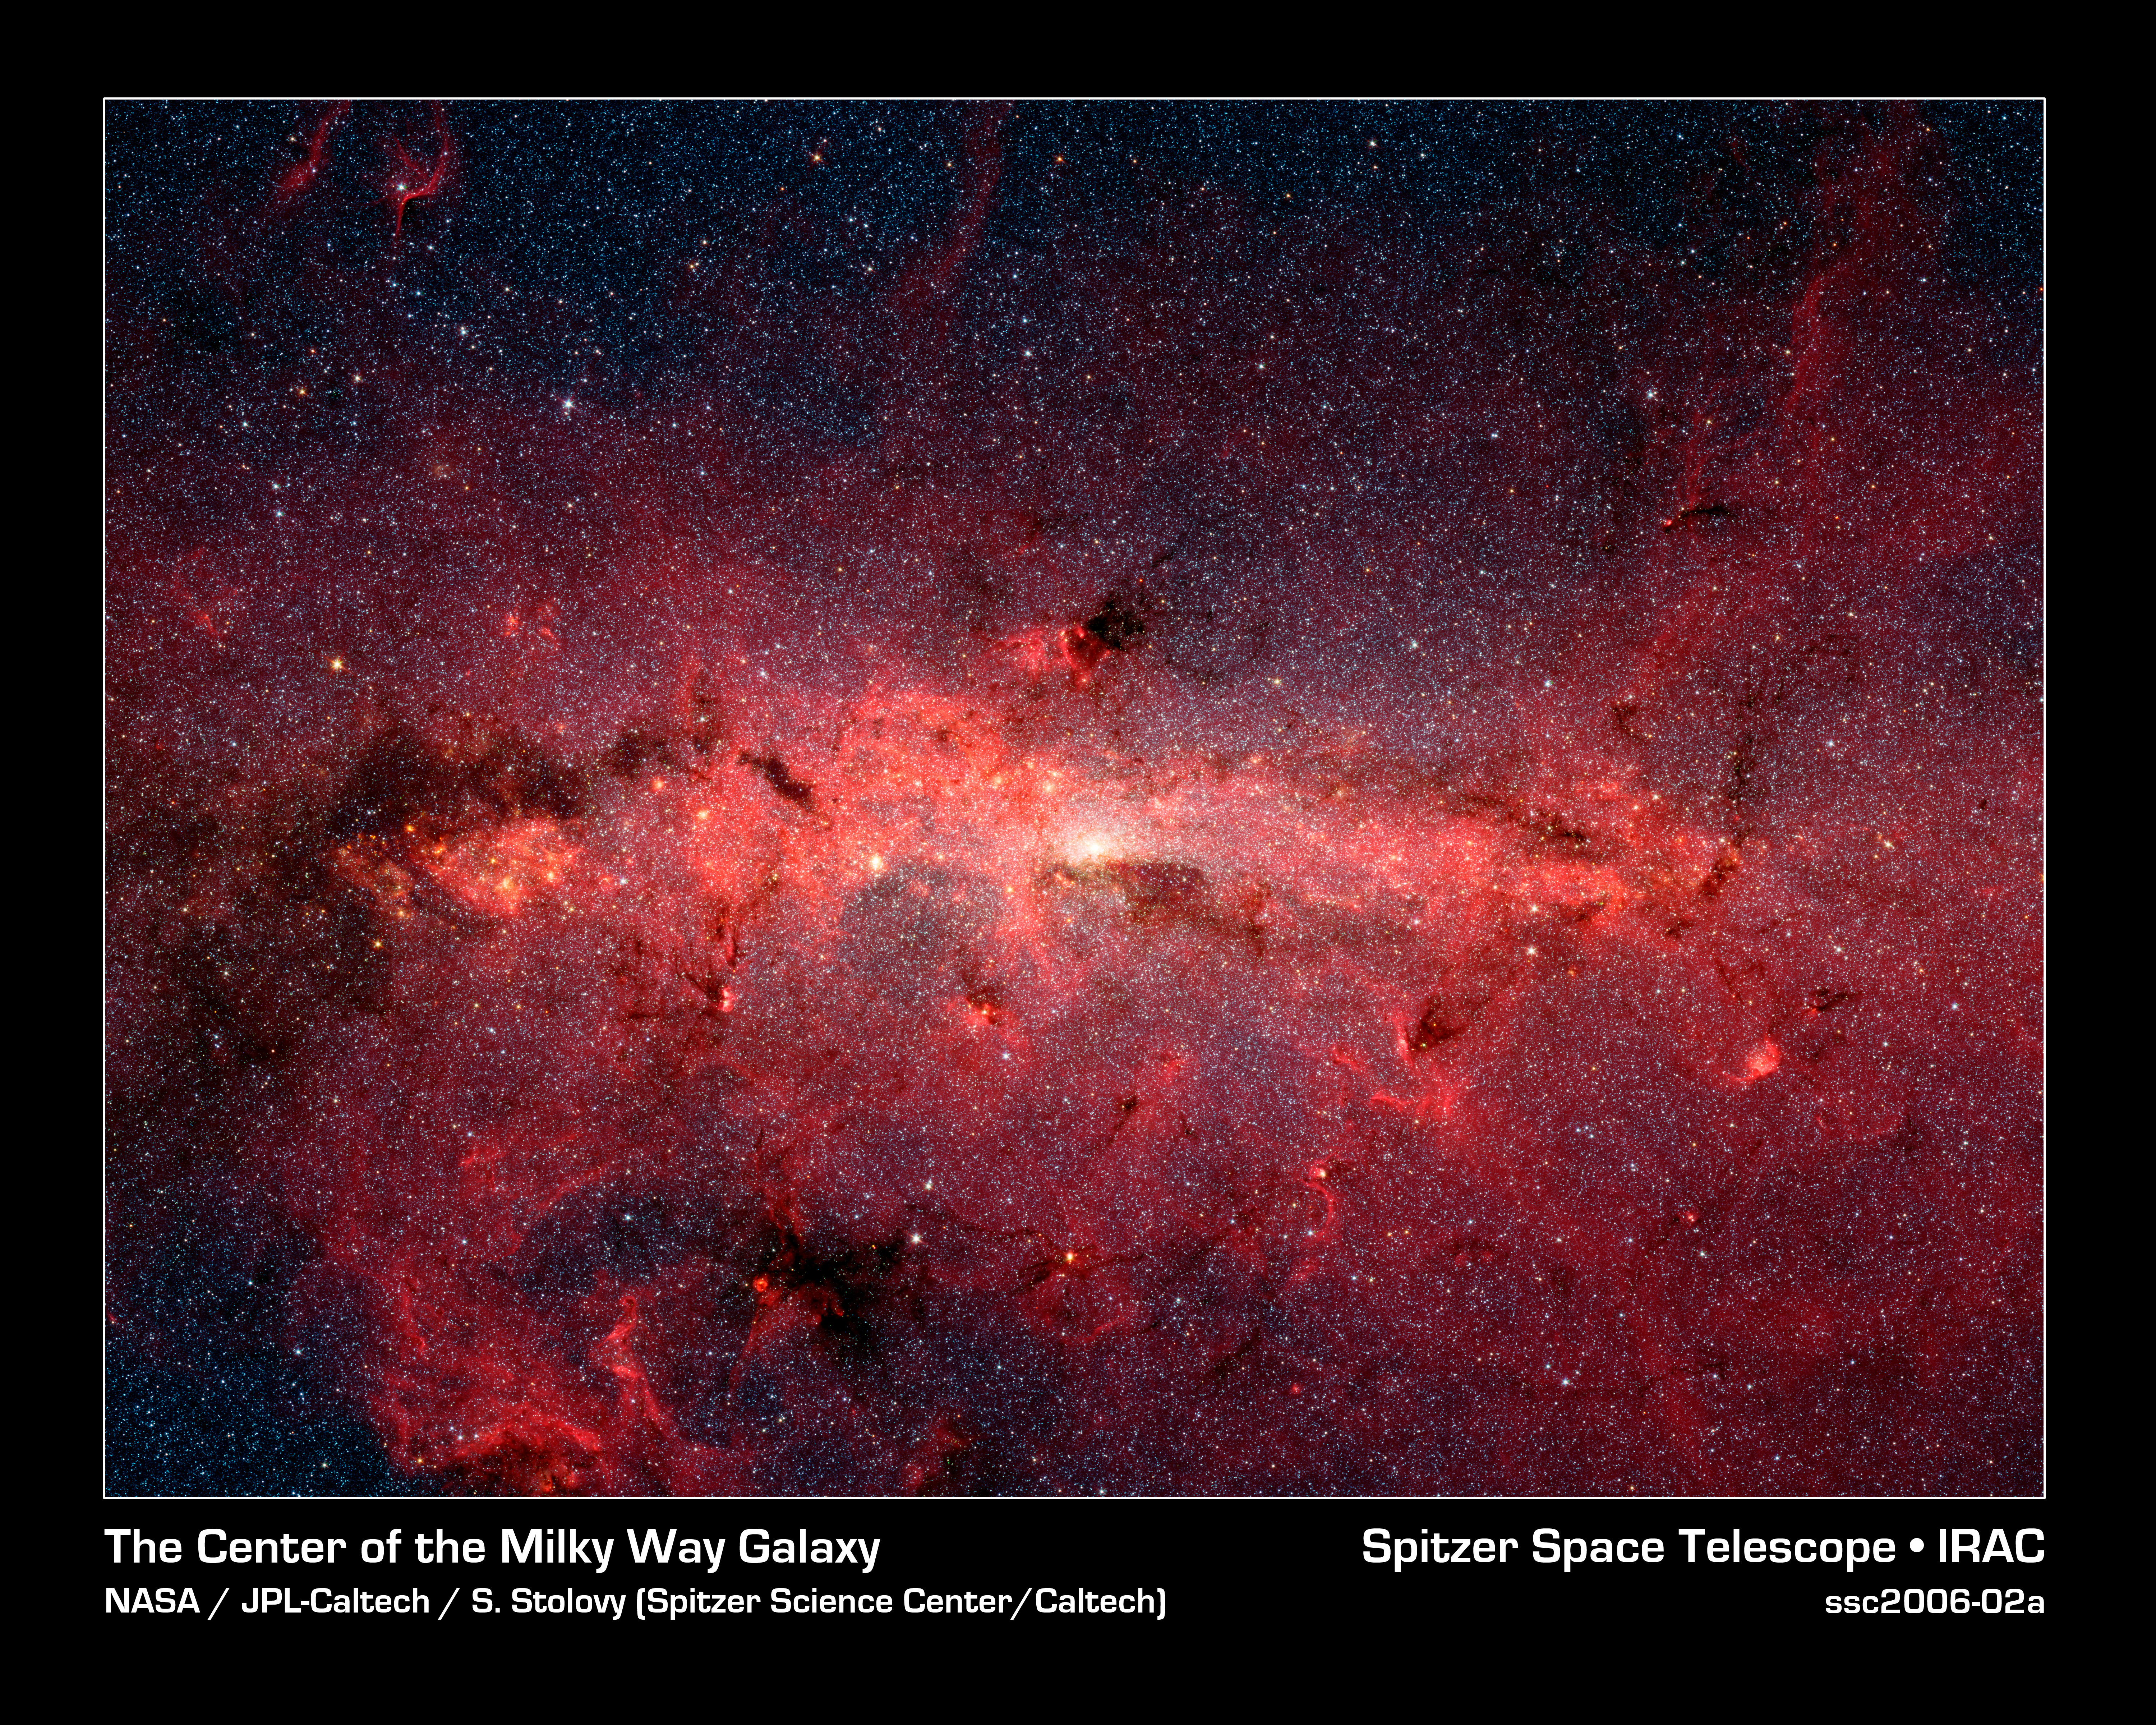

A Cauldron of Stars at the Galaxy's Center

This dazzling infrared image from NASA's Spitzer Space Telescope shows hundreds of thousands of stars crowded into the swirling core of our spiral Milky Way galaxy. In visible-light pictures, this region cannot be seen at all because dust lying between Earth and the galactic center blocks our view.

In this false-color picture, old and cool stars are blue, while dust features lit up by blazing hot, massive stars are shown in a reddish hue. Both bright and dark filamentary clouds can be seen, many of which harbor stellar nurseries. The plane of the Milky Way's flat disk is apparent as the main, horizontal band of clouds. The brightest white spot in the middle is the very center of the galaxy, which also marks the site of a supermassive black hole.

The region pictured here is immense, with a horizontal span of 890 light-years and a vertical span of 640 light-years. Earth is located 26,000 light-years away, out in one of the Milky Way's spiral arms. Though most of the objects seen in this image are located at the galactic center, the features above and below the galactic plane tend to lie closer to Earth.

Scientists are intrigued by the giant lobes of dust extending away from the plane of the galaxy. They believe the lobes may have been formed by winds from massive stars.

This image is a mosaic of thousands of short exposures taken by Spitzer's Infrared Array Camera (IRAC), showing emissions from wavelengths of 3.6 microns (blue), 4.5 microns (green), 5.8 microns (orange), and 8.0 microns (red). The entire region was imaged in less than 16 hours.

Credit: NASA/JPL-Caltech/S. Stolovy (Spitzer Science Center/Caltech)